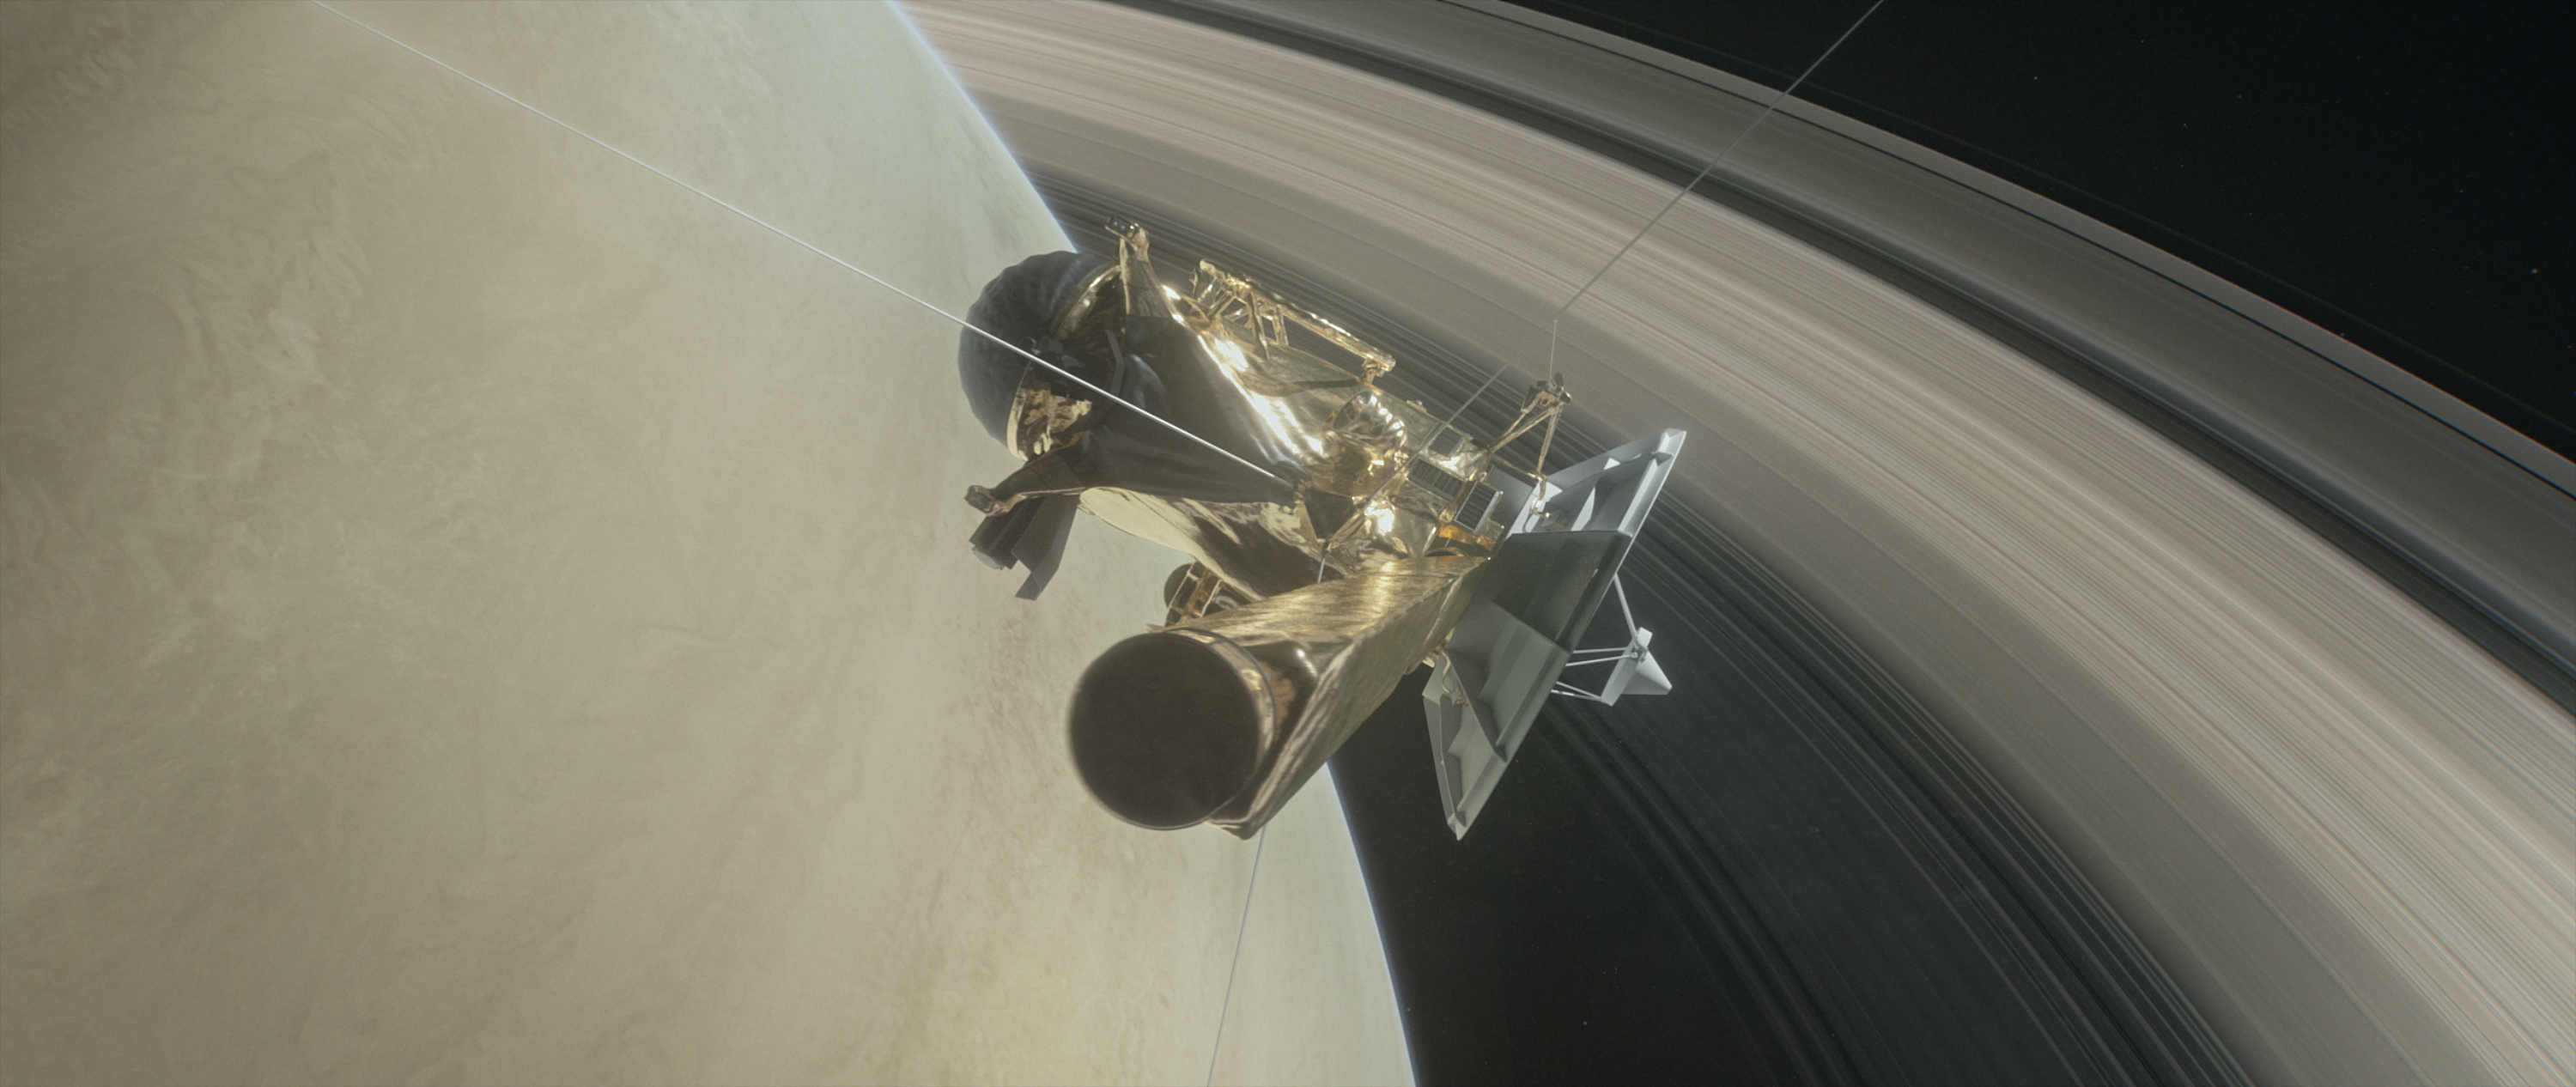

Cassini Grand Finale Dive (Illustration)

This illustration shows NASA’s Cassini spacecraft about to make one of its dives between Saturn and its innermost rings as part of the mission’s Grand Finale.

Cassini will make 22 orbits that swoop between the rings and the planet before ending its mission on Sept. 15, 2017, with a final plunge into Saturn.

The Cassini mission is a cooperative project of NASA, ESA (the European Space Agency) and the Italian Space Agency. The Jet Propulsion Laboratory, a division of the California Institute of Technology in Pasadena, manages the mission for NASA’s Science Mission Directorate, Washington.

Credit: NASA/JPL-Caltech